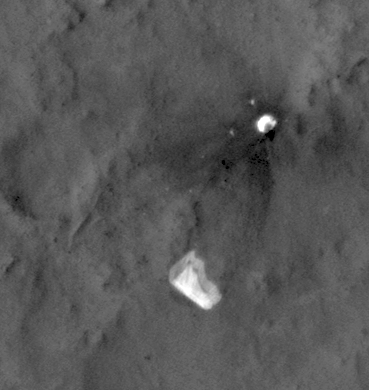

MSL’s Parachute Flapping in the Wind

This sequence of seven images from the High Resolution Imaging Science Experiment (HiRISE) camera on NASA’s Mars Reconnaissance Orbiter shows wind-caused changes in the parachute of NASA’s Mars Science Laboratory spacecraft as the chute lay on the Martian ground during months after its use in safe landing of the Curiosity rover.

The parachute decelerated Curiosity’s descent through the Martian atmosphere on Aug. 5, 2012 (PST; Aug. 6, UTC). HiRISE acquired these images on seven dates from Aug. 12, 2012, to Jan. 13, 2013. Each image’s date and HiRISE catalog number are superimposed at the bottom of the image. The parachute canopy is the bright shape in the lower half of each image. Suspension lines still attach it to the spacecraft’s back shell, which is the bright shape in the upper half of each image. The length of the parachute, including the lines, is about 165 feet (50 meters).

This sequence shows distinct changes in the parachute. In the first four images, there are only subtle changes, perhaps explained by differences in viewing and illumination geometry. Sometime between Sept. 8, 2012, (the fourth image) and Nov. 30, 2012, (the fifth image) there was a major change in which the parachute extension to the southeast (lower right) was moved inward, so the parachute covers a smaller area. In the same time interval some of the dark ejecta around the back shell brightened, perhaps from deposition of airborne dust. Another change happened between Dec. 16, 2012, (the sixth image) and Jan. 13, 2013, (the final image) when the parachute shifted a bit to the southeast. This type of motion may kick off dust and keep parachutes on the surface bright, to help explain why the parachute from Viking 1, which landed on Mars in 1976, remains detectable (as seen at PIA01881).

The Mars Science Laboratory parachute is the largest ever used for a Mars landing. When fully open during descent through the atmosphere, it had a diameter of 51 feet . A gap between the white and orange-hued sections prevented the chute from being torn during descent. You can see a duplicate of the parachute inflated during testing at PIA11994 and see the opened parachute during the actual descent of the Mars Science Laboratory spacecraft at PIA15978. A color image of the parachute on the Martian ground is at PIA16142. A stereo image of it is at PIA16209.

HiRISE is one of six instruments on NASA’s Mars Reconnaissance Orbiter. The University of Arizona, Tucson, operates the orbiter’s HiRISE camera, which was built by Ball Aerospace & Technologies Corp., Boulder, Colo. NASA’s Jet Propulsion Laboratory, a division of the California Institute of Technology in Pasadena, manages the Mars Reconnaissance Orbiter project for NASA’s Science Mission Directorate, Washington.

Credit: NASA/JPL-Caltech/Univ. of Arizona